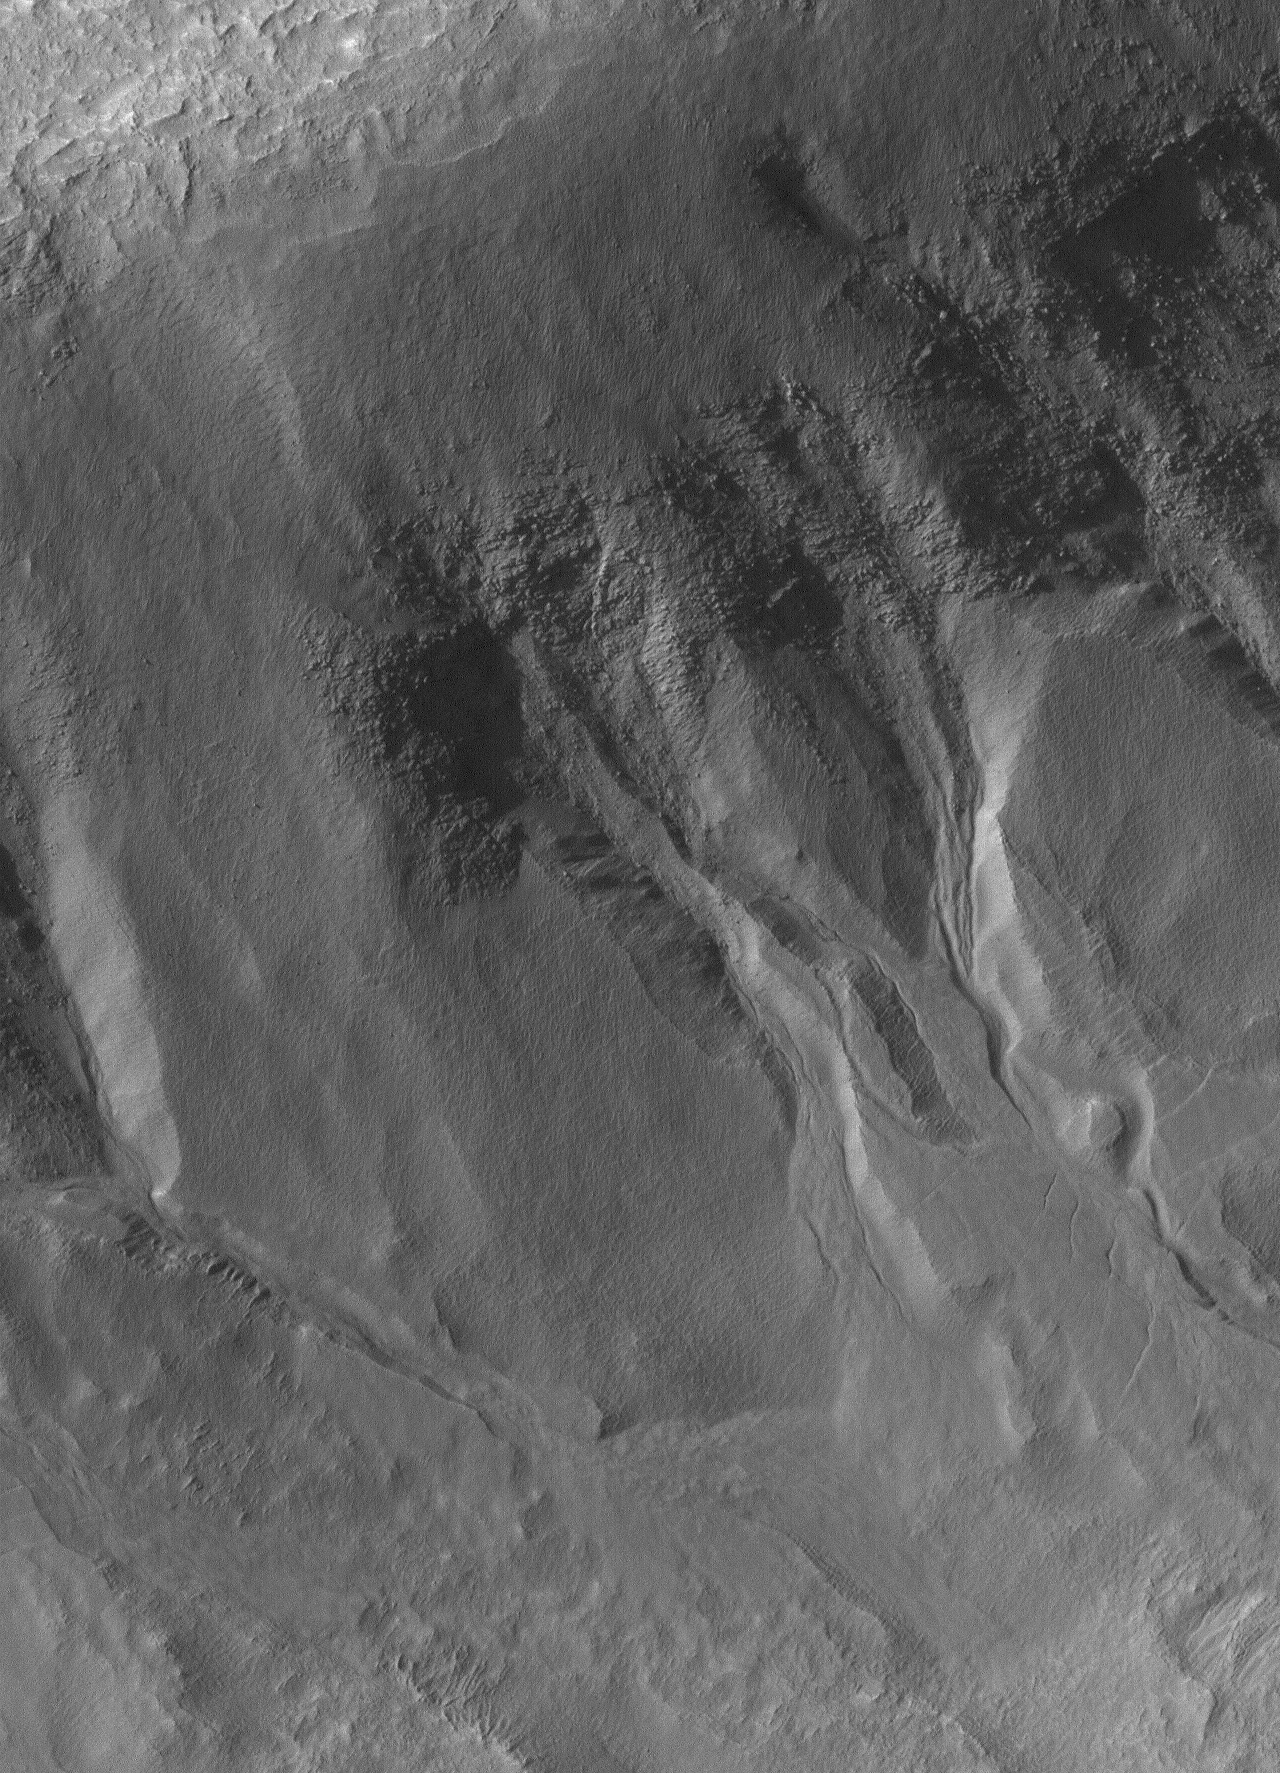

South Hemisphere Gullies

18 June 2005
This Mars Global Surveyor (MGS) Mars Orbiter Camera (MOC) image shows a 1.5 meters per pixel view of gullies formed in material on the walls of an impact crater in the martian southern hemisphere. A liquid, laden with debris, poured down these slopes to form the gullies. Gully erosion cut through a thick mantle that covers the original crater wall, and then cut into the old wall itself. The source of the liquid might have been within the layered material exposed in the crater walls.

Location near: 46.6°S, 151.8°W
Image width: ~2 km (~1.2 mi)
Illumination from: upper left
Season: Southern Spring

Credit: NASA/JPL/Malin Space Science Systems